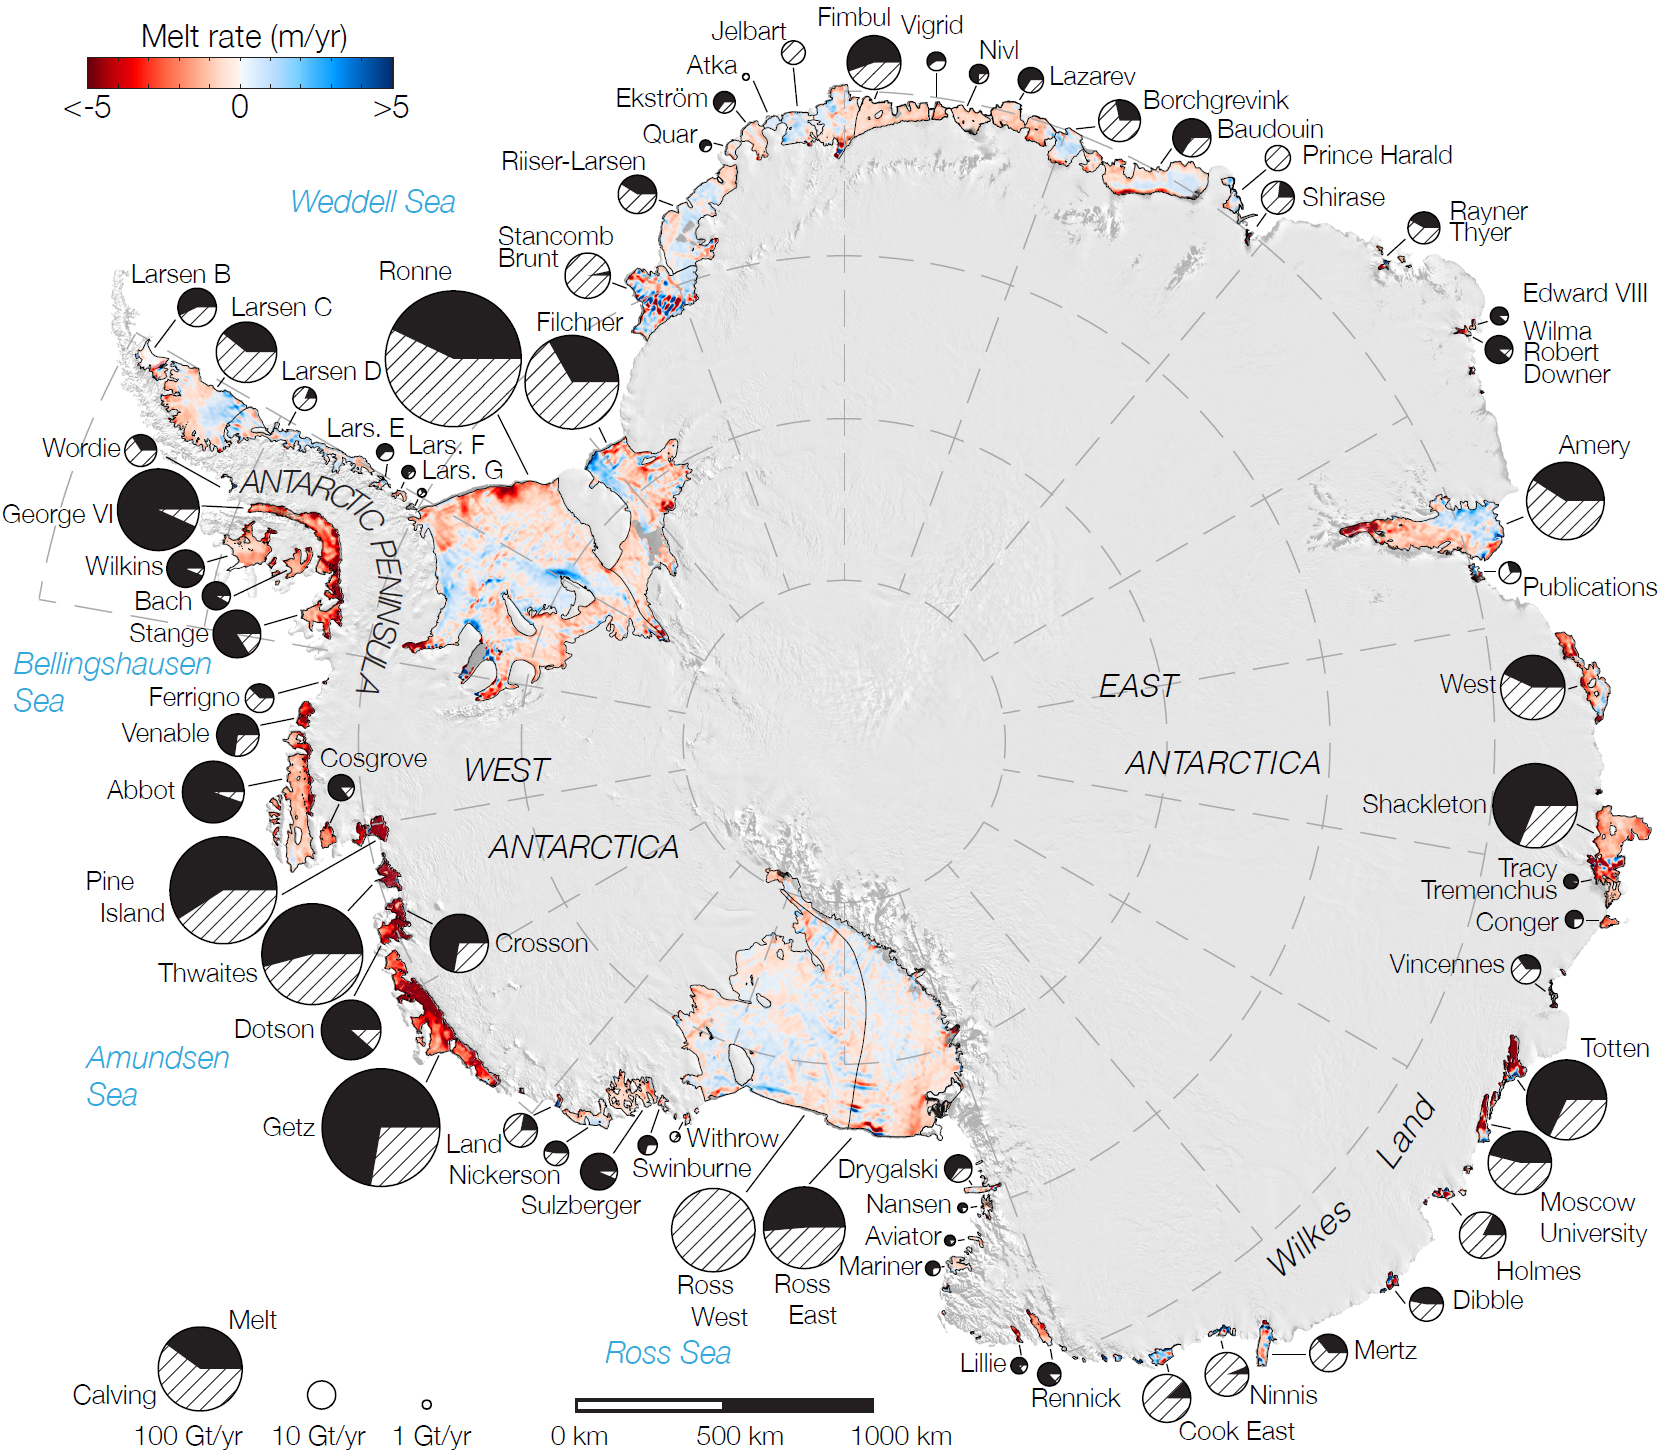

Rates of Basal Melt of Antarctic Ice Shelves

Rates of basal melt of Antarctic ice shelves (melting of the shelves from underneath) overlaid on a 2009 mosaic of Antarctica created from data from NASA’s Moderate Resolution Imaging Spectroradiometer (MODIS) instrument aboard NASA’s Terra and Aqua spacecraft. Red shades denote melt rates of less than 5 meters (16.4 feet) per year (freezing conditions), while blue shades represent melt rates of greater than 5 meters (16.4 feet) per year (melting conditions). The perimeters of the ice shelves in 2007-2008, excluding ice rises and ice islands, are shown by thin black lines. Each circular graph is proportional in area to the total ice mass loss measured from each ice shelf, in gigatons per year, with the proportion of ice lost due to the calving of icebergs denoted by hatched lines and the proportion due to basal melting denoted in black.

Credit: NASA/JPL-Caltech/UC Irvine/Columbia University